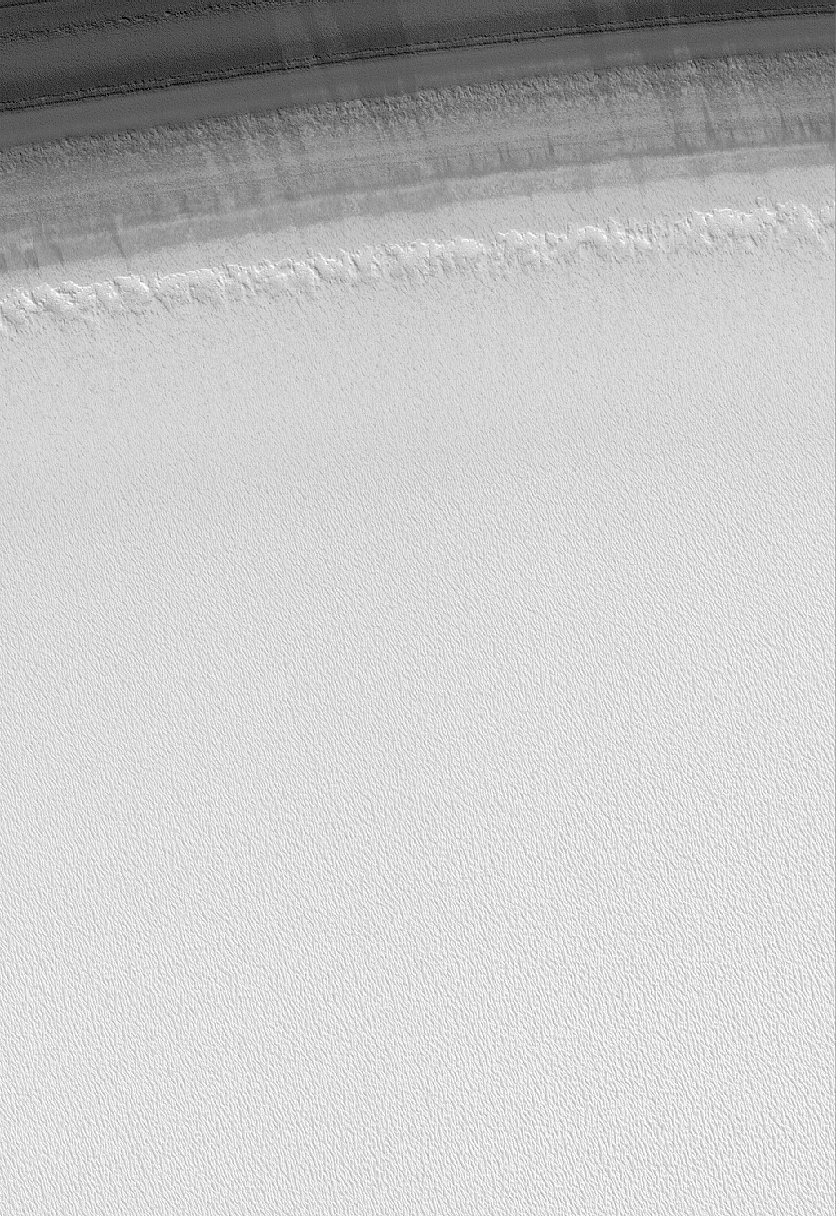

Smooth Transition

22 February 2006
This Mars Global Surveyor (MGS) Mars Orbiter Camera (MOC) image shows a transition from one of the many layered troughs in the north polar region of Mars to the relatively homogeneous-looking upper surface of the polar cap. The difference in brightness across this scene is a function of several factors, one of which is the amount of dust versus that of ice in any given location. The bright material that dominates the scene is largely water ice.

Location near: 83.2°N, 297.8°W
Image width: ~3 km (~1.9 mi)
Illumination from: lower right
Season: Northern Summer

Credit: NASA/JPL/Malin Space Science Systems